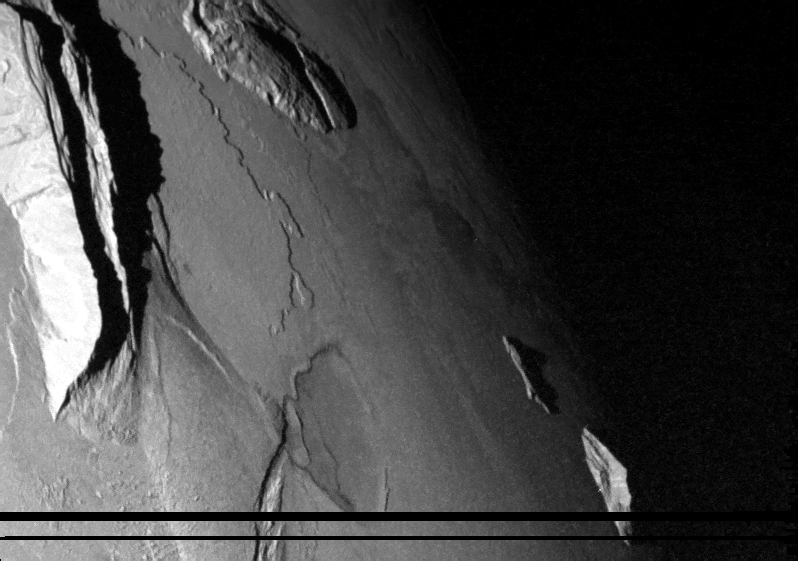

Mountains on Io at Sunset

NASA’s Galileo spacecraft captured this dramatic image of mountains on Io in February 2000.

The image was taken when the Sun was low in the sky, illuminating the scene from the left, so it reveals topographic details of Io’s surface. A low scarp, roughly 250 meters (820 feet) high, runs from the upper left toward the center of the image. Mongibello Mons, the jagged ridge at the left of the image, rises 7 kilometers (23,000 feet) above the plains of Io, higher than any mountain in North America.

Few of Io’s mountains (see also PIA02526) resemble volcanoes. Instead, Galileo scientists believe that the mountains are formed when blocks of Io’s crust are uplifted along thrust faults. Angular mountains are thought to be younger, while older mountains have more subdued topography, such as the rise near the top center of this image.

The image has a resolution of 335 meters (1,100 feet) per picture element. North is to the top of the image.

The Jet Propulsion Laboratory, a division of the California Institute of Technology in Pasadena, manages the Galileo mission for NASA’s Office of Space Science, Washington, D.C.

Credit: NASA/JPL/University of Arizona/Arizona State University